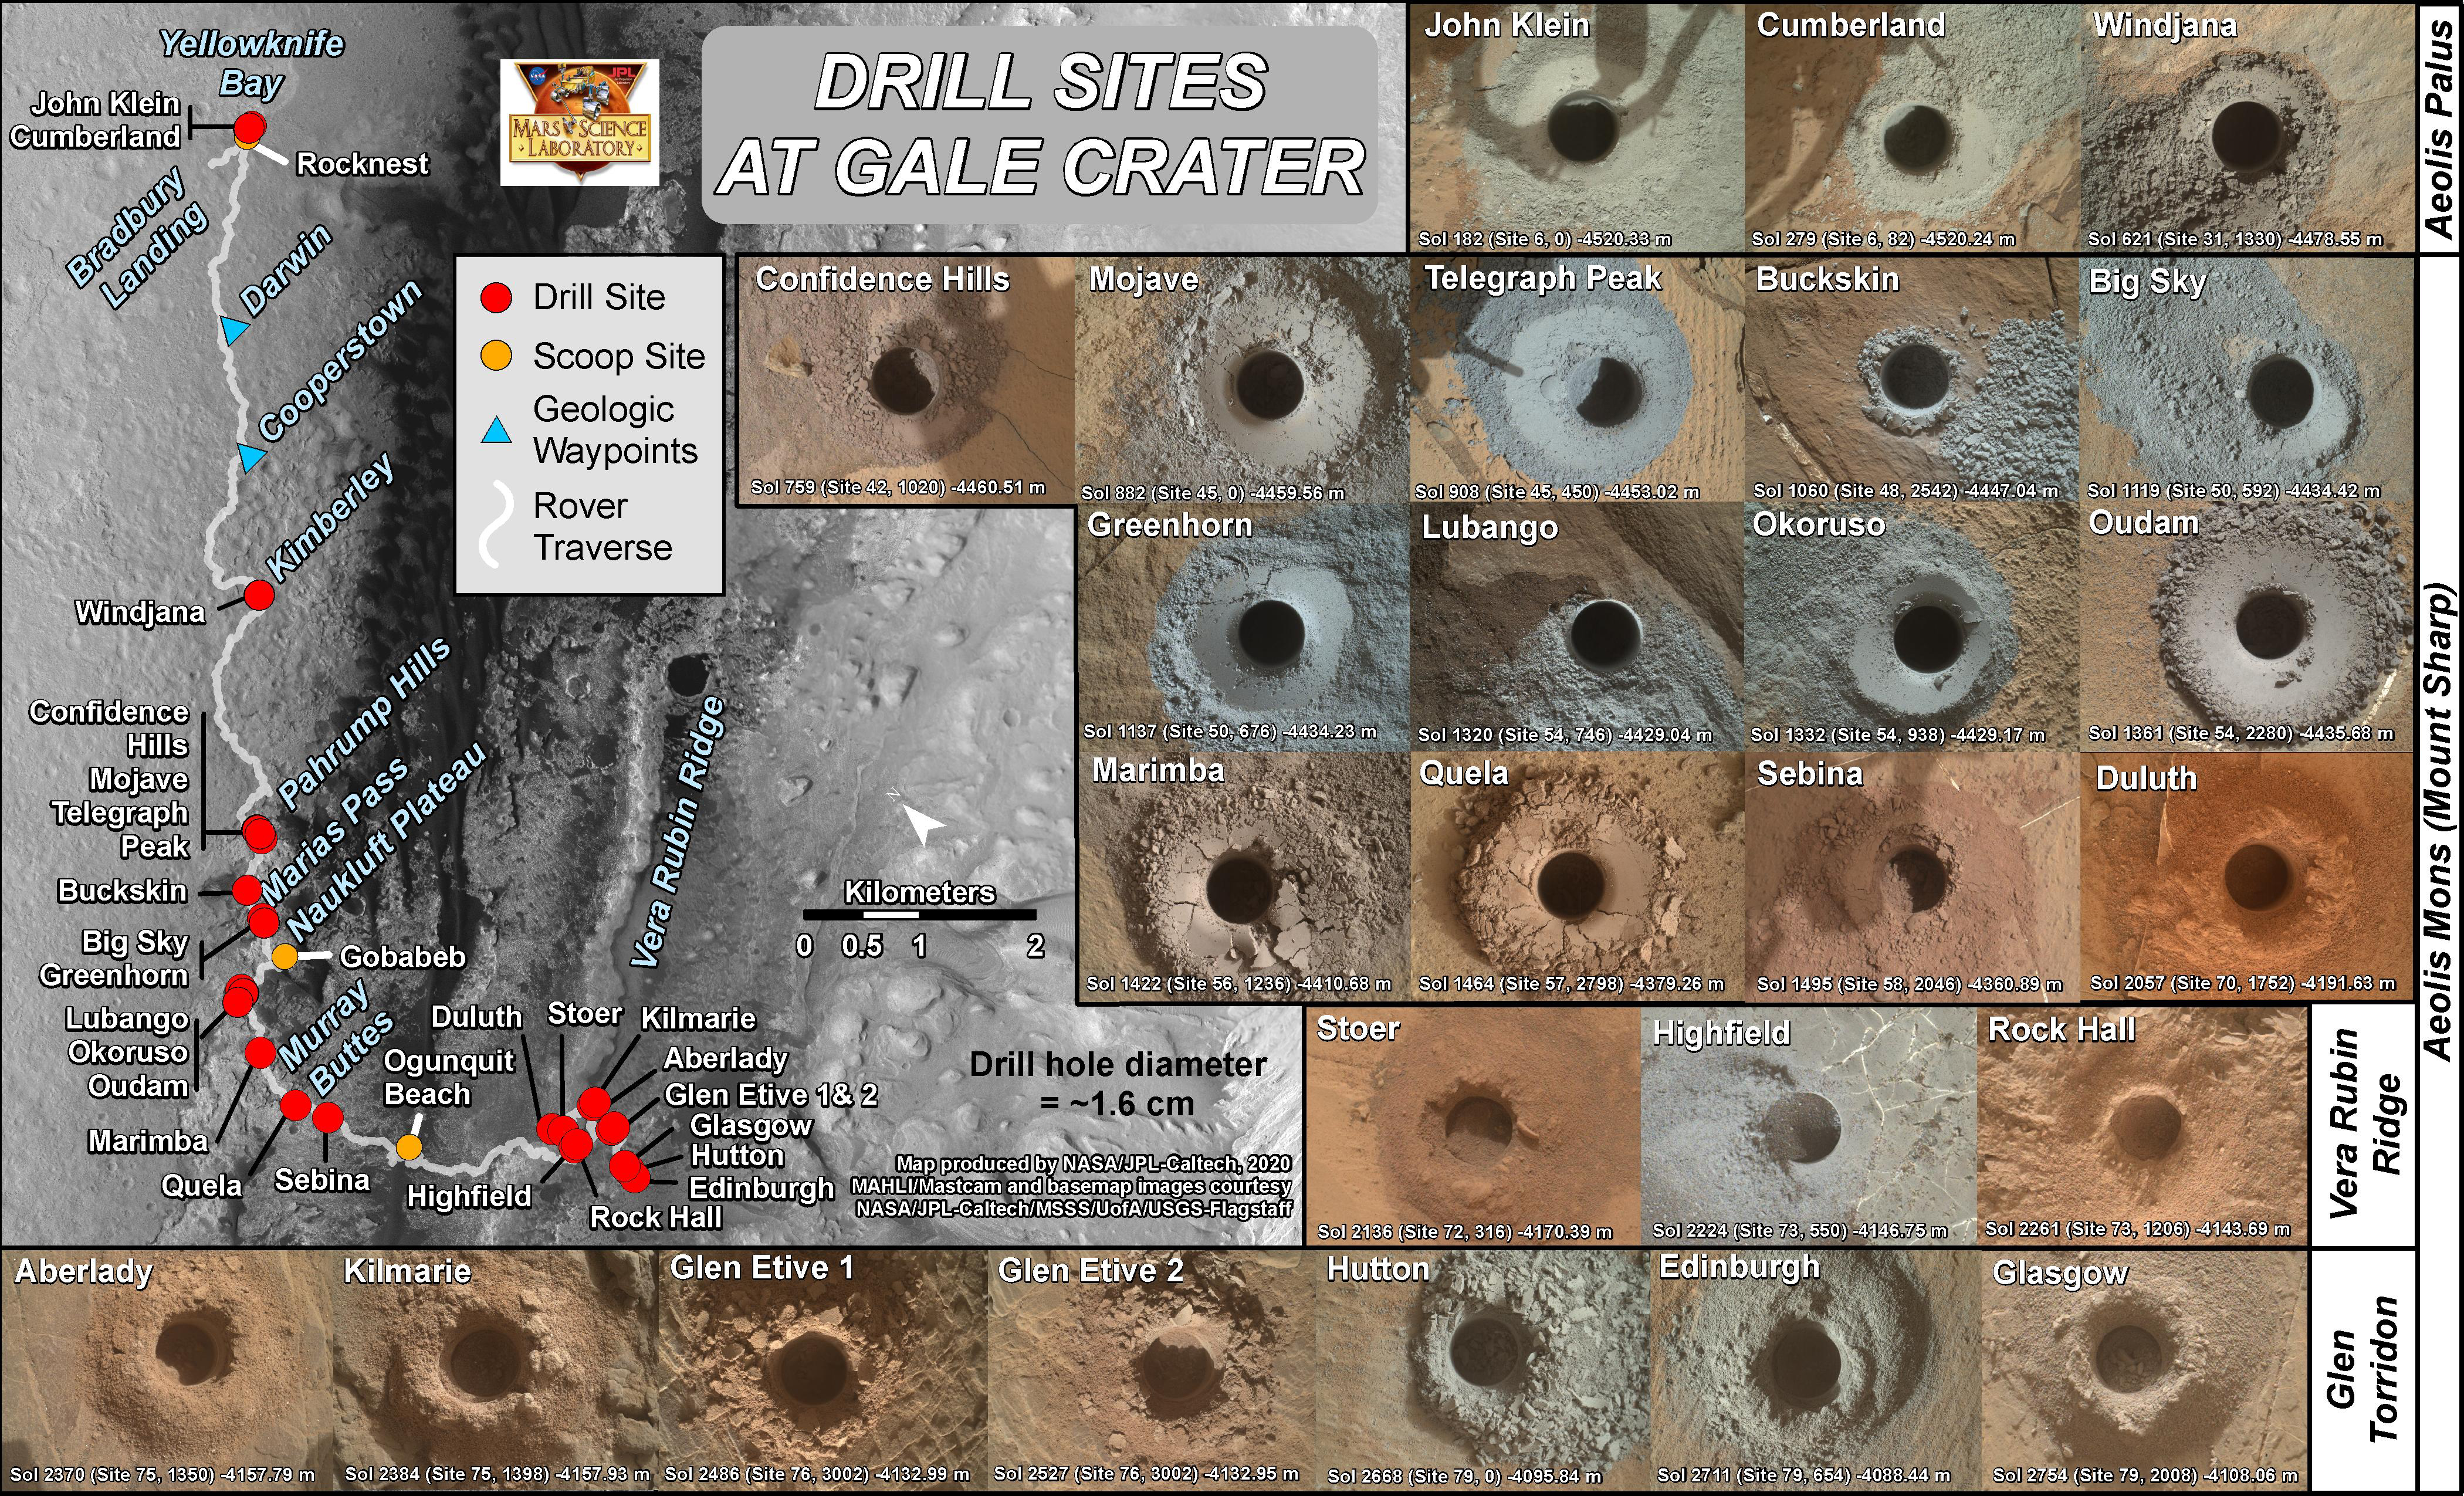

Curiosity’s Rock Collection as of July 2020

These 26 holes represent each of the rock samples NASA’s Curiosity Mars rover has collected as of early July 2020. A map in the upper left shows where the holes were drilled along the rover’s route, along with where it scooped six samples of soil.

The drill holes were taken by the Mars Hand Lens Imager (MAHLI) camera on the end of the rover’s robotic arm. MAHLI was built by Malin Space Science Systems in San Diego. NASA’s Jet Propulsion Laboratory, a division of Caltech in Pasadena, California, manages the Curiosity rover for the NASA Science Mission Directorate in Washington. JPL designed and built Curiosity.

Credit: NASA/JPL-Caltech/MSSS